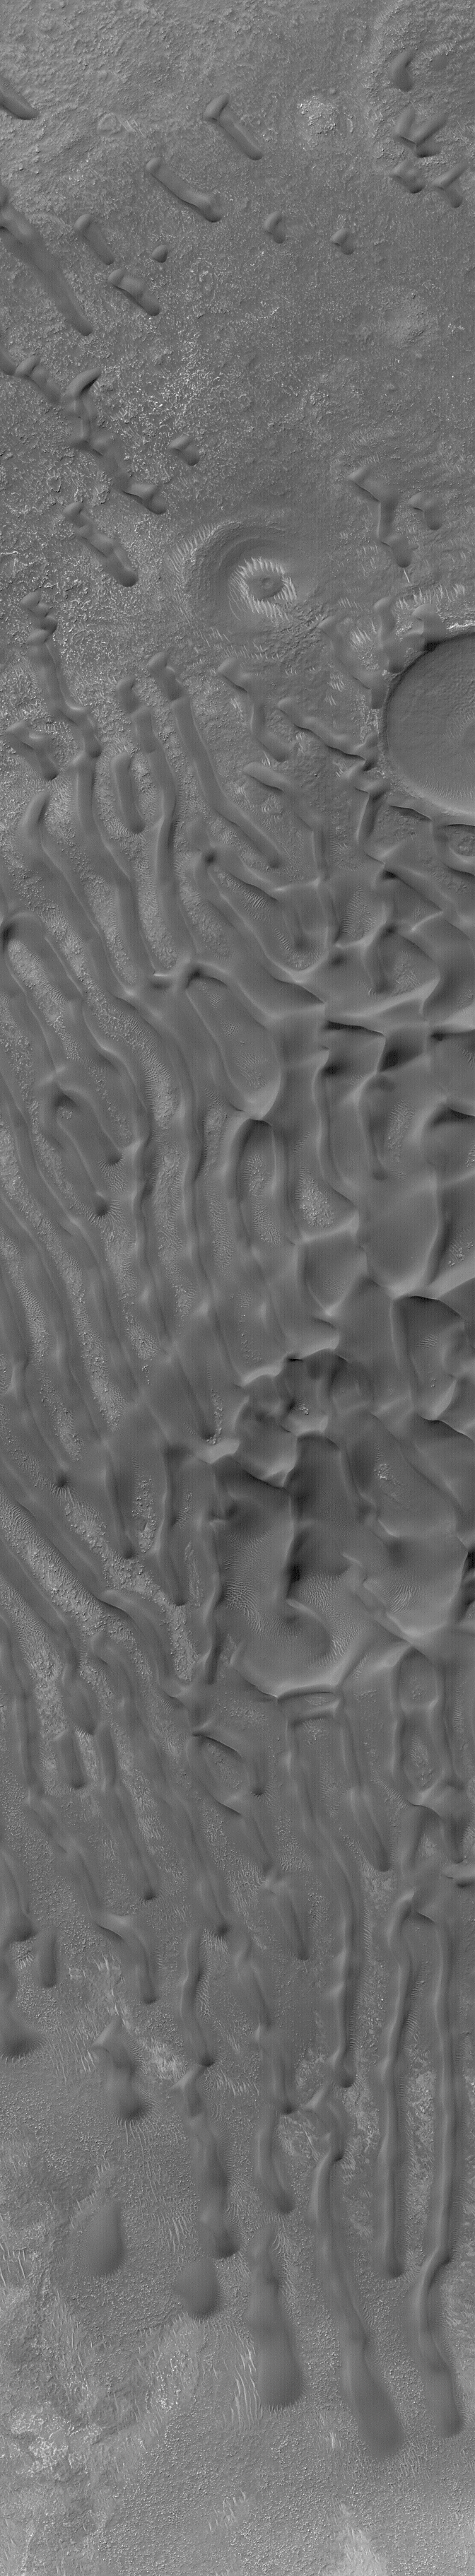

Dunes in Noachis Terra

5 September 2004
This Mars Global Surveyor (MGS) Mars Orbiter Camera (MOC) image shows a field of dark, windblown sand dunes in the Noachis Terra region near 45.2°S, 321.4°W. The image covers an area approximately 3 km (1.9 mi) across. Sunlight illuminates this scene from the upper left.

Credit: NASA/JPL/Malin Space Science Systems